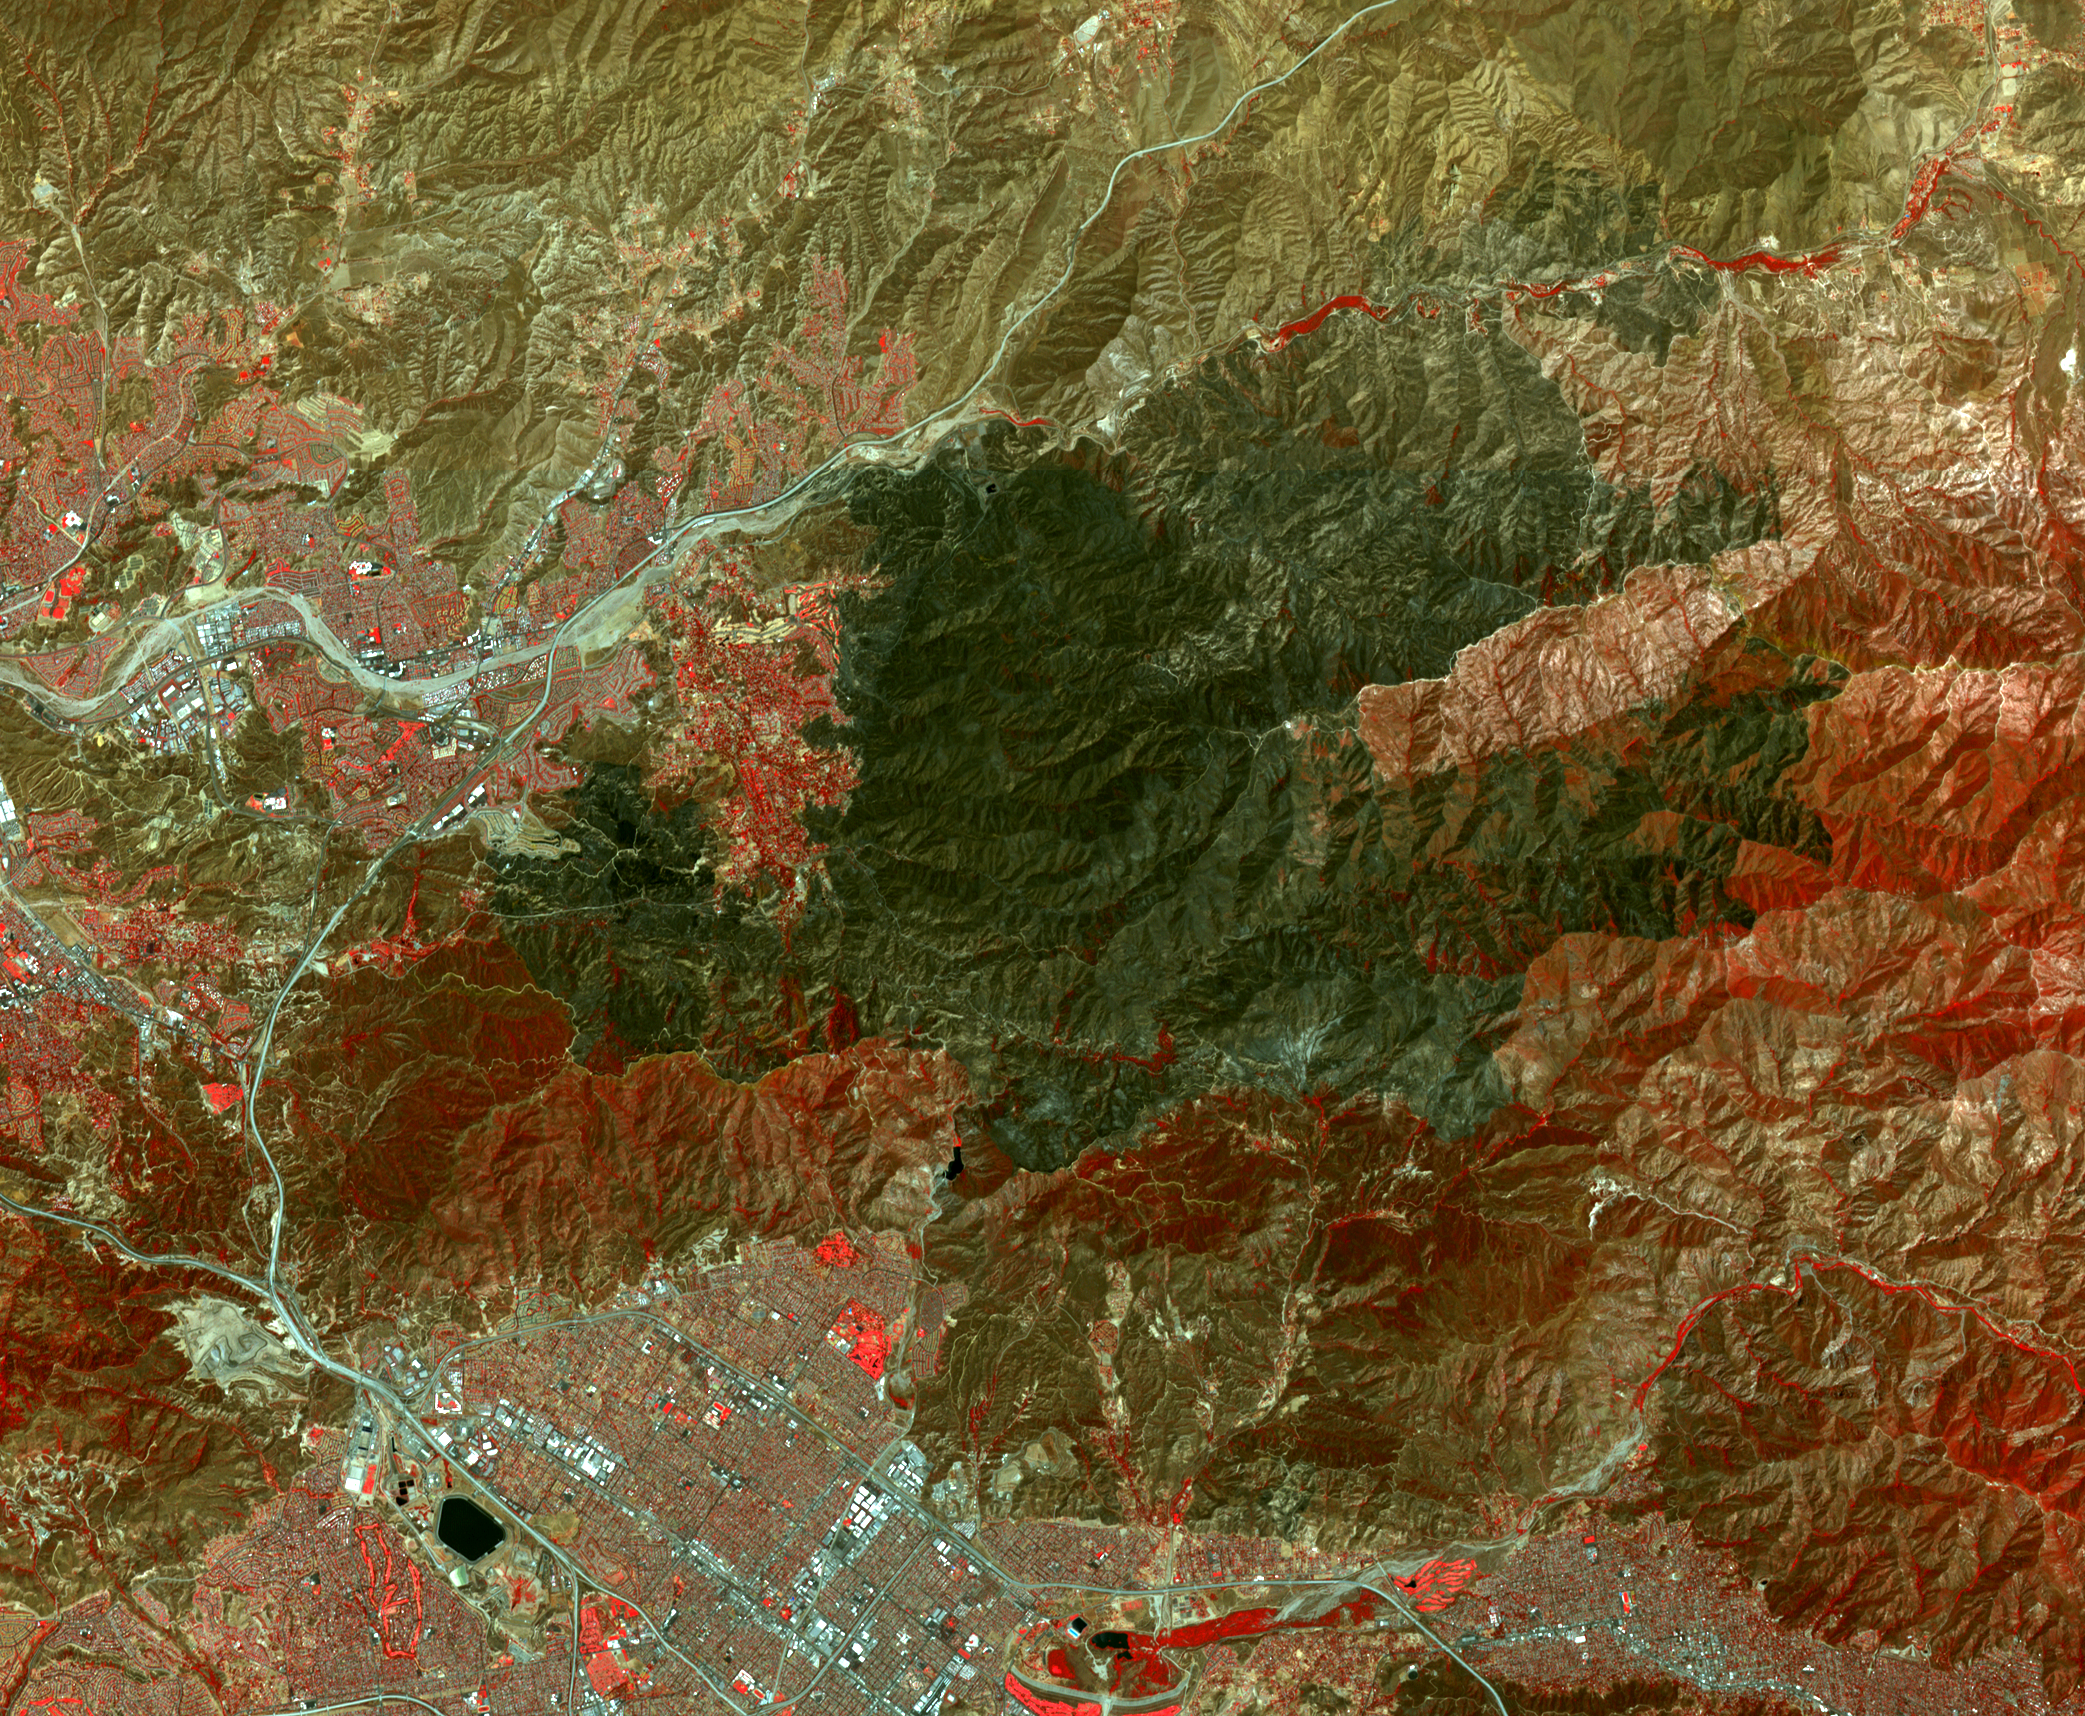

NASA Spacecraft Spots Aftermath of Destructive Wildfire in LA’s Backyard

The Sand fire, in the mountains northwest of Los Angeles, has burned more than 39,000 acres, destroyed 18 houses, and caused one fatality. By August 1, 2016, when the Advanced Spaceborne Thermal Emission and Reflection Radiometer (ASTER) instrument on NASA’s Terra spacecraft acquired this image, the fire was more than 90 percent contained. The fire began 10 days earlier in a brushy area near Highway 14. It grew explosively to thousands of acres, driven by high winds and temperatures over 100 degrees Fahrenheit. At one time, more than 20,000 residents were evacuated from their homes. In this image, vegetation is displayed in red, and the burn area is dark grey to black. The image covers an area of 16.4 by 19.4 miles (26.4 by 31.3 kilometers), and is located at 34.4 degrees north, 118.3 degrees west.

With its 14 spectral bands from the visible to the thermal infrared wavelength region and its high spatial resolution of 15 to 90 meters (about 50 to 300 feet), ASTER images Earth to map and monitor the changing surface of our planet. ASTER is one of five Earth-observing instruments launched Dec. 18, 1999, on Terra. The instrument was built by Japan’s Ministry of Economy, Trade and Industry. A joint U.S./Japan science team is responsible for validation and calibration of the instrument and data products.

The broad spectral coverage and high spectral resolution of ASTER provides scientists in numerous disciplines with critical information for surface mapping and monitoring of dynamic conditions and temporal change. Example applications are: monitoring glacial advances and retreats; monitoring potentially active volcanoes; identifying crop stress; determining cloud morphology and physical properties; wetlands evaluation; thermal pollution monitoring; coral reef degradation; surface temperature mapping of soils and geology; and measuring surface heat balance.

The U.S. science team is located at NASA’s Jet Propulsion Laboratory, Pasadena, Calif. The Terra mission is part of NASA’s Science Mission Directorate, Washington, D.C.

Credit: NASA/METI/AIST/Japan Space Systems, and U.S./Japan ASTER Science Team